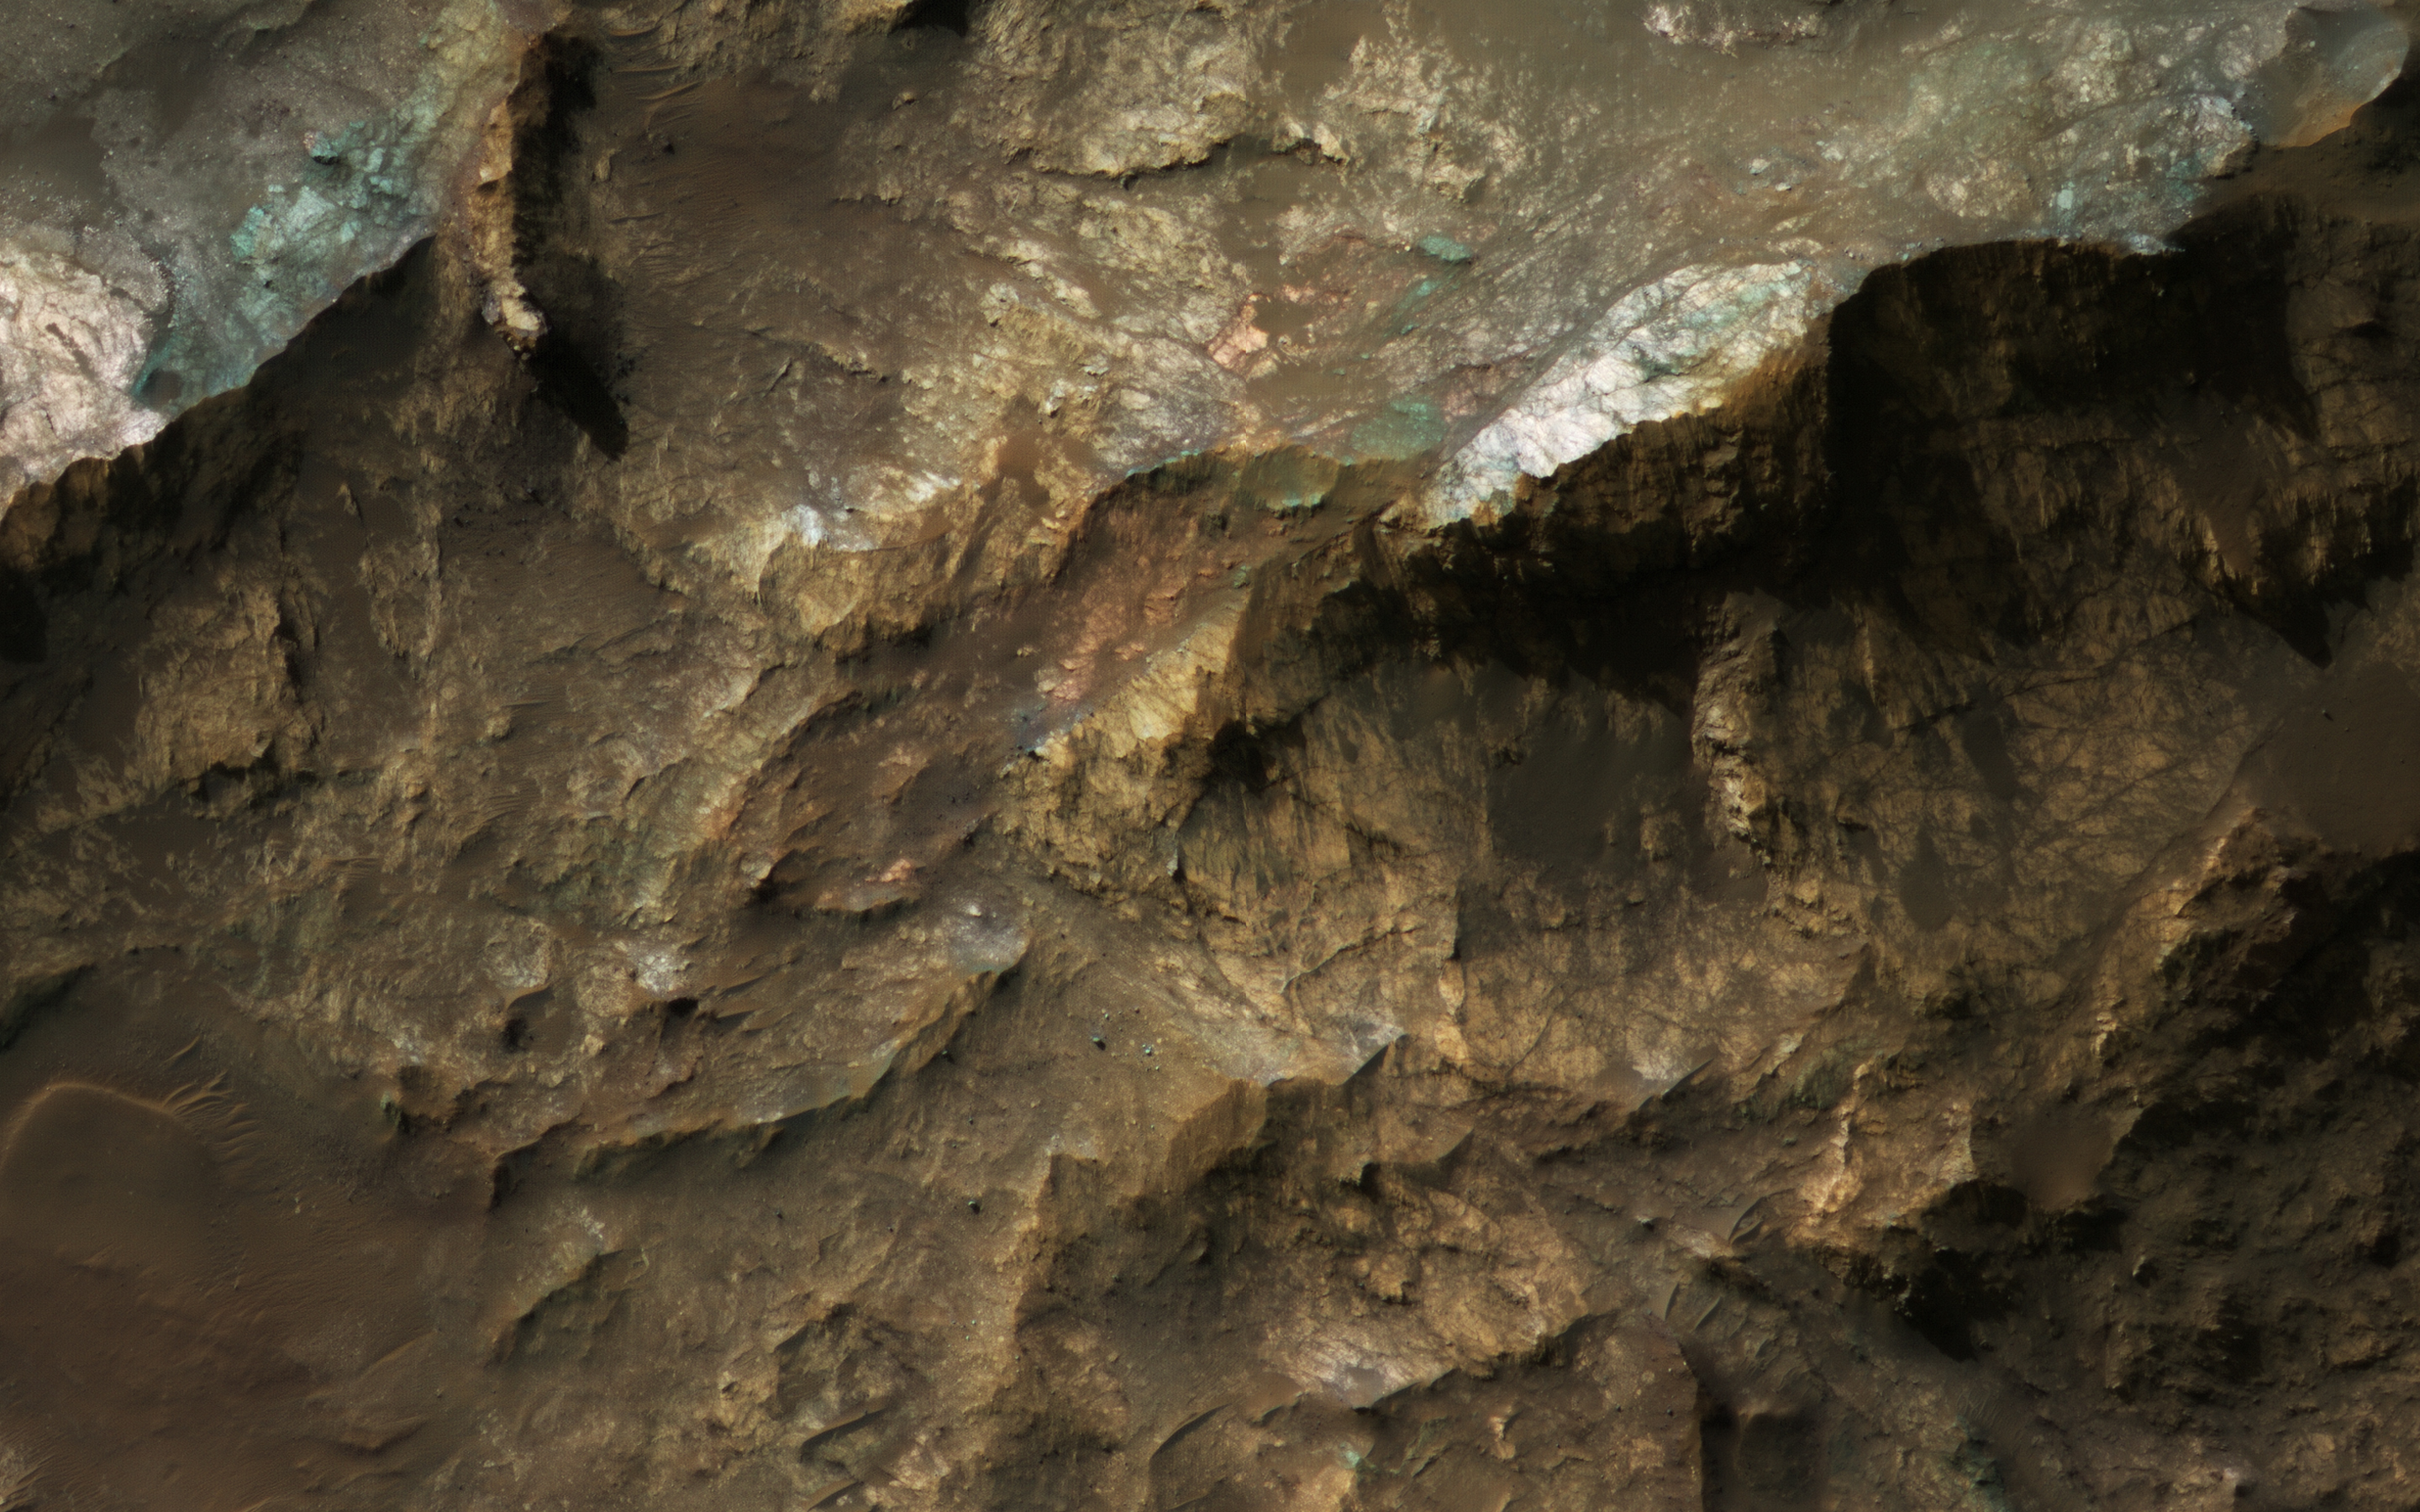

Mars Underground Exposed: The Central Peak of Alga Crater

The most habitable places on Mars now and in the past are underground, where water is or was much more stable than at the surface and protected from energetic particle radiation.

Large impact craters have central rebounds that uplift buried strata from miles below the surface. Often these central uplifts reveal colorful rocks with diverse minerals, including ones altered by prolonged contact with water.

Alga Crater is located in the southern highlands near a large flood-channel called Ladon Valles. The image cutout shows enhanced (infrared-shifted) color.

The map is projected here at a scale of 25 centimeters (9.8 inches) per pixel. (The original image scale is 25.8 centimeters [10.2 inches] per pixel [with 1 x 1 binning]; objects on the order of 77 centimeters [30.3 inches] across are resolved.) North is up.

The University of Arizona, in Tucson, operates HiRISE, which was built by Ball Aerospace & Technologies Corp., in Boulder, Colorado. NASA’s Jet Propulsion Laboratory, a division of Caltech in Pasadena, California, manages the Mars Reconnaissance Orbiter Project for NASA’s Science Mission Directorate, Washington.

Credit: NASA/JPL-Caltech/University of Arizona